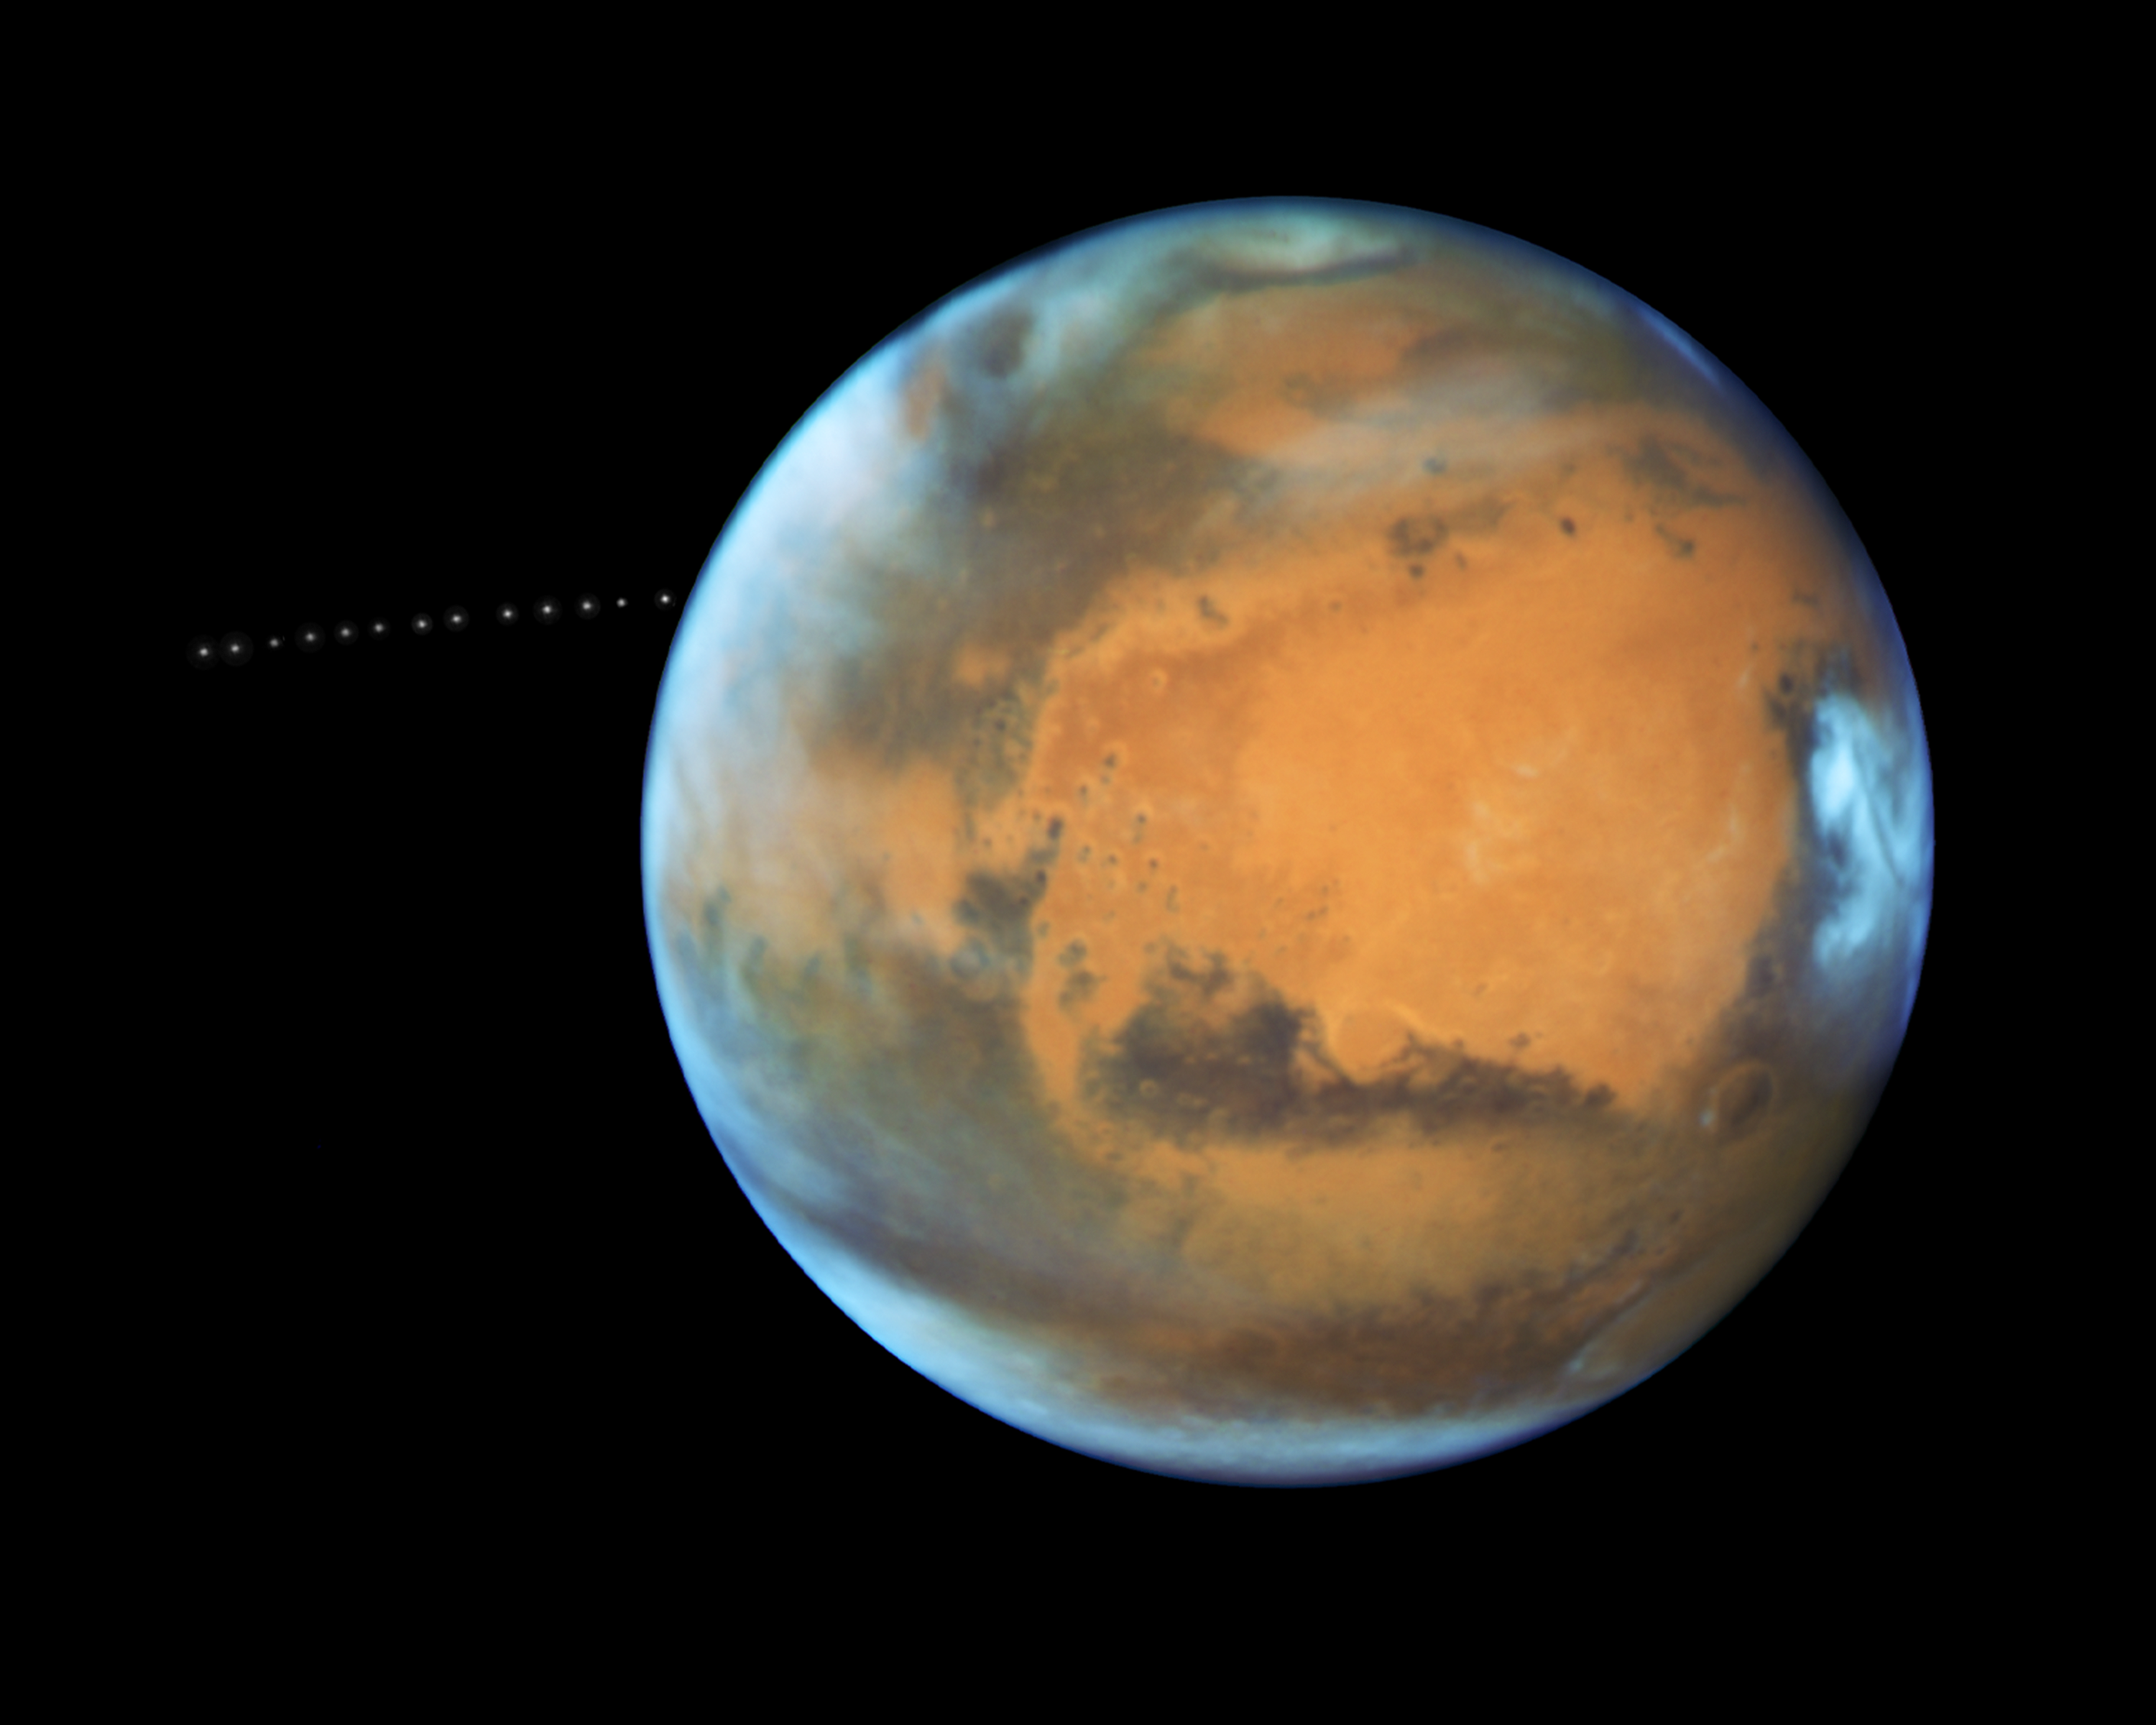

NASA’s Hubble Sees Martian Moon Orbiting the Red Planet

The sharp eye of NASA's Hubble Space Telescope has captured the tiny moon Phobos during its orbital trek around Mars. Because the moon is so small, it appears star-like in the Hubble pictures.

Over the course of 22 minutes, Hubble took 13 separate exposures, allowing astronomers to create a time-lapse video showing the diminutive moon's orbital path. The Hubble observations were intended to photograph Mars, and the moon's cameo appearance was a bonus.

A football-shaped object just 16.5 miles by 13.5 miles by 11 miles, Phobos is one of the smallest moons in the solar system. It is so tiny that it would fit comfortably inside the Washington, D.C. Beltway.

The little moon completes an orbit in just 7 hours and 39 minutes, which is faster than Mars rotates. Rising in the Martian west, it runs three laps around the Red Planet in the course of one Martian day, which is about 24 hours and 40 minutes. It is the only natural satellite in the solar system that circles its planet in a time shorter than the parent planet's day.

About two weeks after the Apollo 11 manned lunar landing on July 20, 1969, NASA's Mariner 7 flew by the Red Planet and took the first crude close-up snapshot of Phobos. On July 20, 1976 NASA's Viking 1 lander touched down on the Martian surface. A year later, its parent craft, the Viking 1 orbiter, took the first detailed photograph of Phobos, revealing a gaping crater from an impact that nearly shattered the moon.

Phobos was discovered by Asaph Hall on August 17, 1877 at the U.S. Naval Observatory in Washington, D.C., six days after he found the smaller, outer moon, named Deimos. Hall was deliberately searching for Martian moons.

Both moons are named after the sons of Ares, the Greek god of war, who was known as Mars in Roman mythology. Phobos (panic or fear) and Deimos (terror or dread) accompanied their father into battle.

Close-up photos from Mars-orbiting spacecraft reveal that Phobos is apparently being torn apart by the gravitational pull of Mars. The moon is marred by long, shallow grooves that are probably caused by tidal interactions with its parent planet. Phobos draws nearer to Mars by about 6.5 feet every hundred years. Scientists predict that within 30 to 50 million years, it either will crash into the Red Planet or be torn to pieces and scattered as a ring around Mars.

Orbiting 3,700 miles above the Martian surface, Phobos is closer to its parent planet than any other moon in the solar system. Despite its proximity, observers on Mars would see Phobos at just one-third the width of the full moon as seen from Earth. Conversely, someone standing on Phobos would see Mars dominating the horizon, enveloping a quarter of the sky.

From the surface of Mars, Phobos can be seen eclipsing the sun. However, it is so tiny that it doesn't completely cover our host star. Transits of Phobos across the sun have been photographed by several Mars-faring spacecraft.

The origin of Phobos and Deimos is still being debated. Scientists concluded that the two moons were made of the same material as asteroids. This composition and their irregular shapes led some astrophysicists to theorize that the Martian moons came from the asteroid belt.

However, because of their stable, nearly circular orbits, other scientists doubt that the moons were born as asteroids. Such orbits are rare for captured objects, which tend to move erratically. An atmosphere could have slowed down Phobos and Deimos and settled them into their current orbits, but the Martian atmosphere is too thin to have circularized the orbits. Also, the moons are not as dense as members of the asteroid belt.

Phobos may be a pile of rubble that is held together by a thin crust. It may have formed as dust and rocks encircling Mars were drawn together by gravity. Or, it may have experienced a more violent birth, where a large body smashing into Mars flung pieces skyward, and those pieces were brought together by gravity. Perhaps an existing moon was destroyed, reduced to the rubble that would become Phobos.

Hubble took the images of Phobos orbiting the Red Planet on May 12, 2016, when Mars was 50 million miles from Earth. This was just a few days before the planet passed closer to Earth in its orbit than it had in the past 11 years.

The Hubble Space Telescope is a project of international cooperation between NASA and ESA (European Space Agency). NASA's Goddard Space Flight Center in Greenbelt, Maryland, manages the telescope. The Space Telescope Science Institute (STScI) in Baltimore, Maryland, conducts Hubble science operations. STScI is operated for NASA by the Association of Universities for Research in Astronomy, Inc., in Washington, D.C.

Credit: NASA, ESA, and Z. Levay (STScI) Acknowledgment: J. Bell (ASU) and M. Wolff (Space Science Institute)